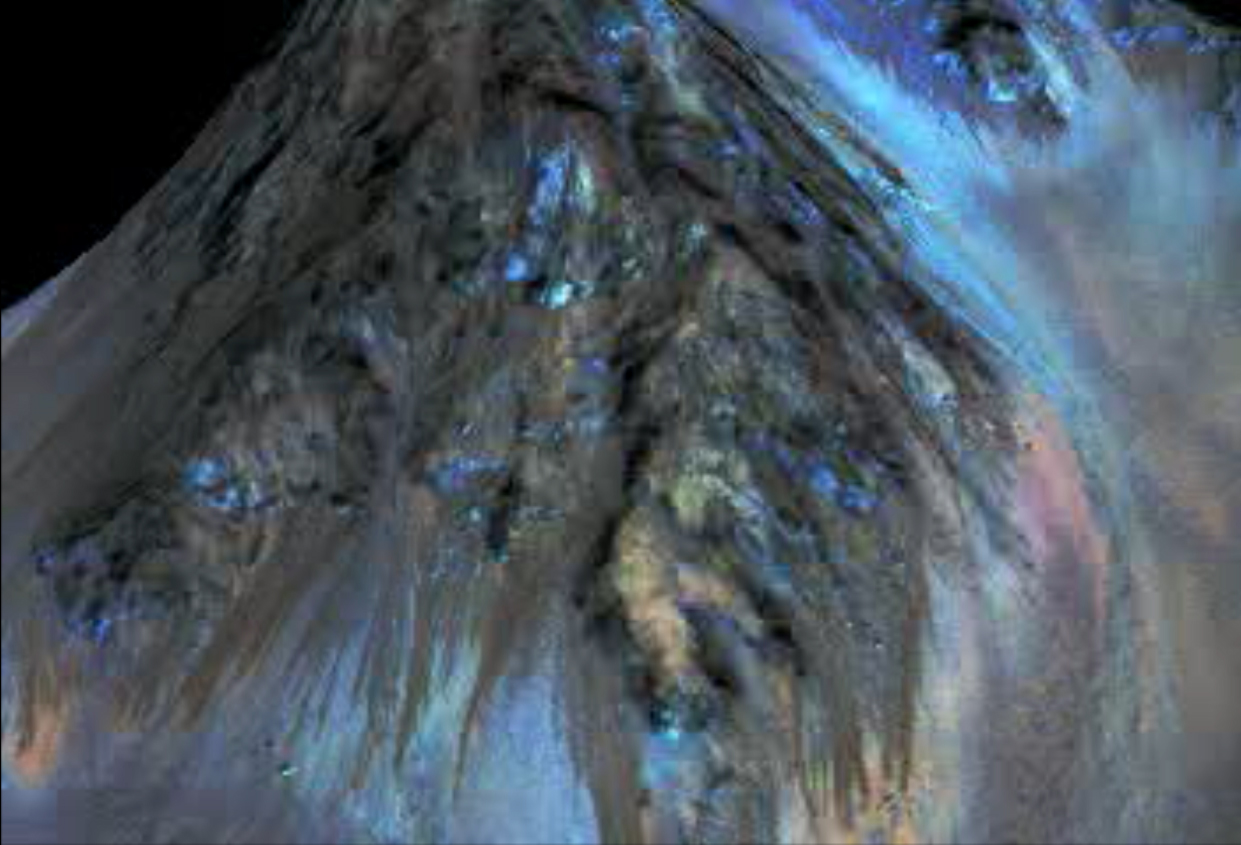

Animation of Site of Seasonal Flows in Hale Crater, Mars

This animation simulates a fly-around look at one of the places on Mars where dark streaks advance down slopes during warm seasons, possibly involving liquid water. This site is within Hale Crater. The streaks are roughly the length of a football field.

The imaging and topographical information used in this false-color animation come from the High Resolution Imaging Science Experiment (HiRISE) camera on NASA’s Mars Reconnaissance Orbiter.

These dark features on the slopes are called “recurring slope lineae” or RSL. Planetary scientists using observations with the Compact Reconnaissance Imaging Spectrometer on the same orbiter detected hydrated salts on these slopes at Hale Crater, corroborating the hypothesis that the streaks are formed by briny liquid water.

The image was produced by first creating a 3-D computer model (a digital terrain map) of the area based on stereo information from two HiRISE observations, and then draping a false-color image over the land-shape model. The vertical dimension is exaggerated by a factor of 1.5 compared to horizontal dimensions.

The University of Arizona, Tucson, operates HiRISE, which was built by Ball Aerospace & Technologies Corp., Boulder, Colorado. NASA’s Jet Propulsion Laboratory, a division of the California Institute of Technology in Pasadena, manages the Mars Reconnaissance Orbiter Project and Mars Science Laboratory Project for NASA’s Science Mission Directorate, Washington.

Credit: NASA/JPL-Caltech/Univ. of Arizona/Georgia Inst. of Technology